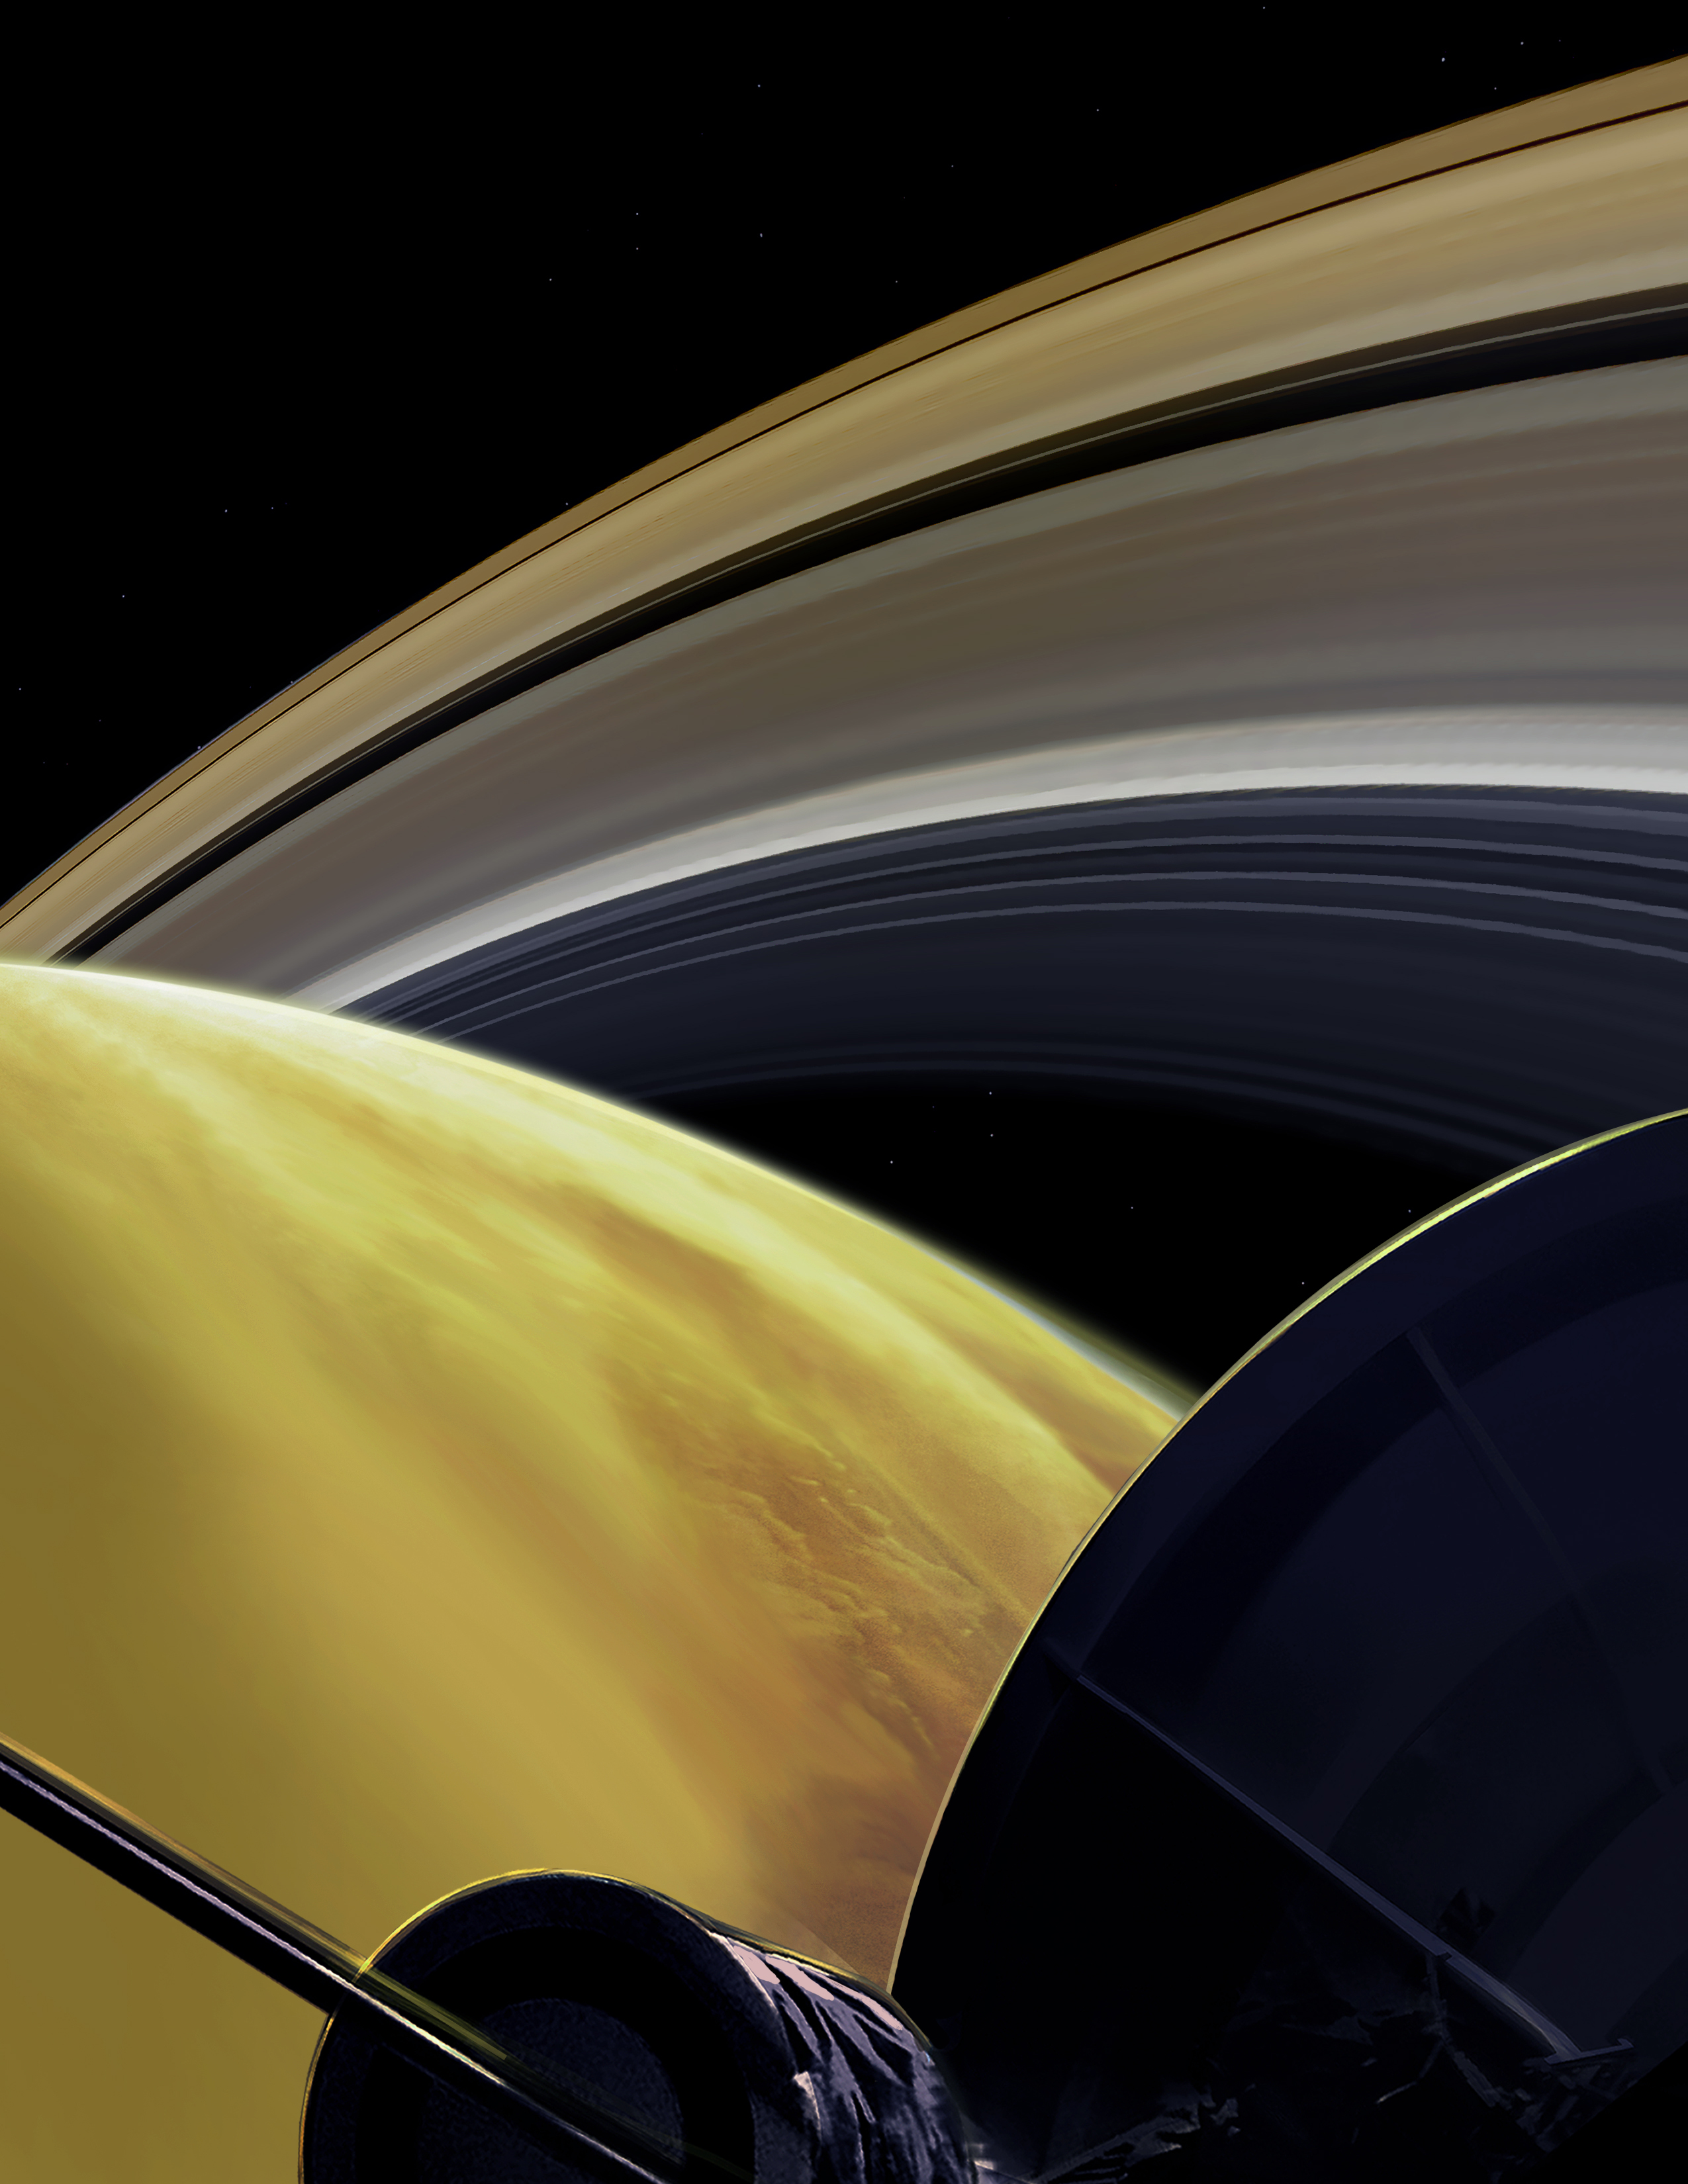

Grand Finale: One of Cassini’s Last Dives (Illustration)

This illustration imagines the view from NASA’s Cassini spacecraft during one of its final dives between Saturn and its innermost rings, as part of the mission’s Grand Finale. Cassini made 22 orbits that swooped between the rings and the planet before ending its mission on Sept. 15, 2017, with a final plunge into Saturn.

The Cassini mission is a cooperative project of NASA, ESA (the European Space Agency) and the Italian Space Agency. The Jet Propulsion Laboratory, a division of the California Institute of Technology in Pasadena, manages the mission for NASA’s Science Mission Directorate, Washington.

Credit: NASA/JPL-Caltech